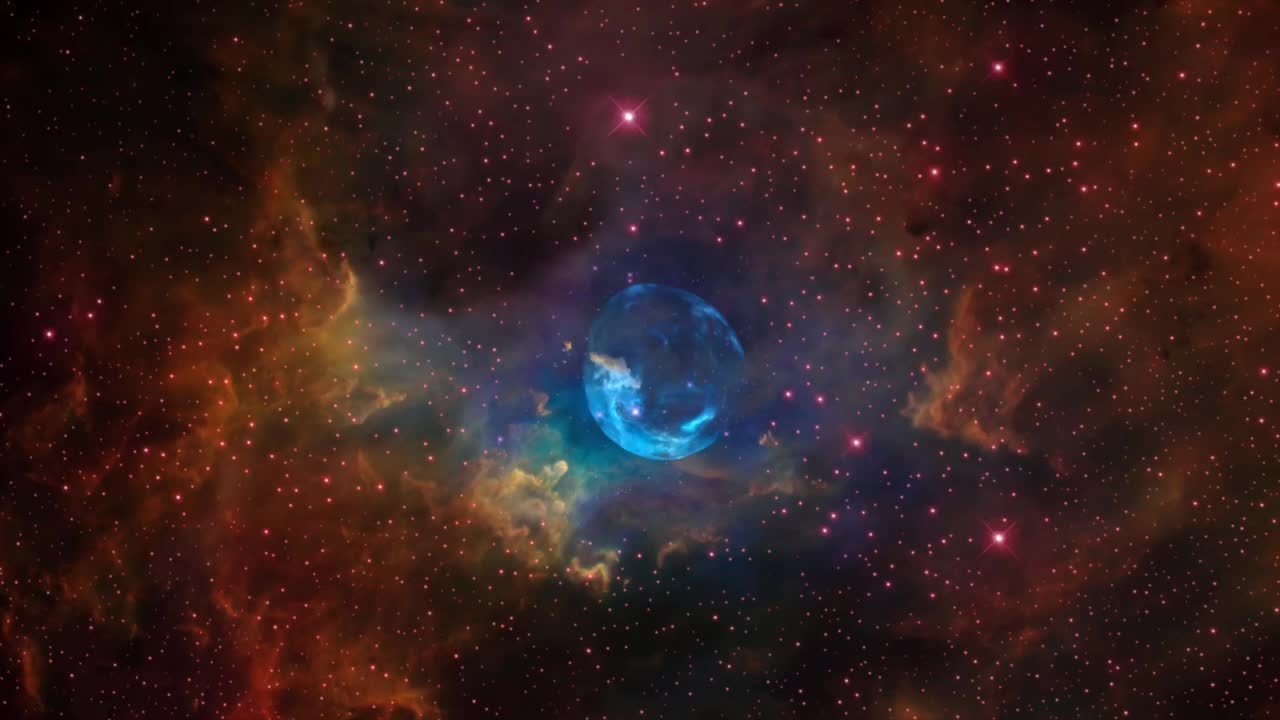

Hubble Sees a Star ‘Inflating’ a Giant Bubble

For the 26th birthday of NASA’s Hubble Space Telescope, astronomers are highlighting a Hubble image of an enormous bubble being blown into space by a super-hot, massive star. The Hubble image of the Bubble Nebula, or NGC 7635, was chosen to mark the 26th anniversary of the launch of Hubble into Earth orbit by the STS-31 space shuttle crew on April 24, 1990 “As Hubble makes its 26th revolution around our home star, the sun, we celebrate the event with a spectacular image of a dynamic and exciting interaction of a young star with its environment. The view of the Bubble Nebula, crafted from WFC-3 images, reminds us that Hubble gives us a front row seat to the awe inspiring universe we live in,” said John Grunsfeld, Hubble astronaut and associate administrator of NASA’s Science Mission Directorate at NASA Headquarters, in Washington, D.C. The Bubble Nebula is seven light-years across—about one-and-a-half times the distance from our sun to its nearest stellar neighbor, Alpha Centauri, and resides 7,100 light-years from Earth in the constellation Cassiopeia. The seething star forming this nebula is 45 times more massive than our sun. Gas on the star gets so hot that it escapes away into space as a “stellar wind” moving at over four million miles per hour. This outflow sweeps up the cold, interstellar gas in front of it, forming the outer edge of the bubble much like a snowplow piles up snow in front of it as it moves forward. As the surface of the bubble's shell expands outward, it slams into dense regions of cold gas on one side of the bubble. This asymmetry makes the star appear dramatically off-center from the bubble, with its location in the 10 o’clock position in the Hubble view. Dense pillars of cool hydrogen gas laced with dust appear at the upper left of the picture, and more “fingers” can be seen nearly face-on, behind the translucent bubble. The gases heated to varying temperatures emit different colors: oxygen is hot enough to emit blue light in the bubble near the star, while the cooler pillars are yellow from the combined light of hydrogen and nitrogen. The pillars are similar to the iconic columns in the “Pillars of Creation” Eagle Nebula. As seen with the structures in the Eagle Nebula, the Bubble Nebula pillars are being illuminated by the strong ultraviolet radiation from the brilliant star inside the bubble. The Bubble Nebula was discovered in 1787 by William Herschel, a prominent British astronomer. It is being formed by a proto-typical Wolf-Rayet star, BD +60º2522, an extremely bright, massive, and short-lived star that has lost most of its outer hydrogen and is now fusing helium into heavier elements. The star is about four million years old, and in 10 million to 20 million years, it will likely detonate as a supernova. Hubble’s Wide Field Camera-3 imaged the nebula in visible light with unprecedented clarity in February 2016. The colors correspond to blue for oxygen, green for hydrogen, and red for nitrogen. This information will help astronomers understand the geometry and dynamics of this complex system. The Bubble Nebula is one of only a handful of astronomical objects that have been observed with several different instruments onboard Hubble. Hubble also imaged it with the Wide Field Planetary Camera (WFPC) in September 1992, and with Wide Field Planetary Camera-2 (WFPC2) in April 1999. The Hubble Space Telescope is a project of international cooperation between NASA and the European Space Agency. NASA's Goddard Space Flight Center in Greenbelt, Maryland, manages the telescope. The Space Telescope Science Institute (STScI) in Baltimore, Maryland, conducts Hubble science operations. STScI is operated for NASA by the Association of Universities for Research in Astronomy in Washington, D.C.

Credit: NASA, ESA, and the Hubble Heritage Team (STScI/AURA)